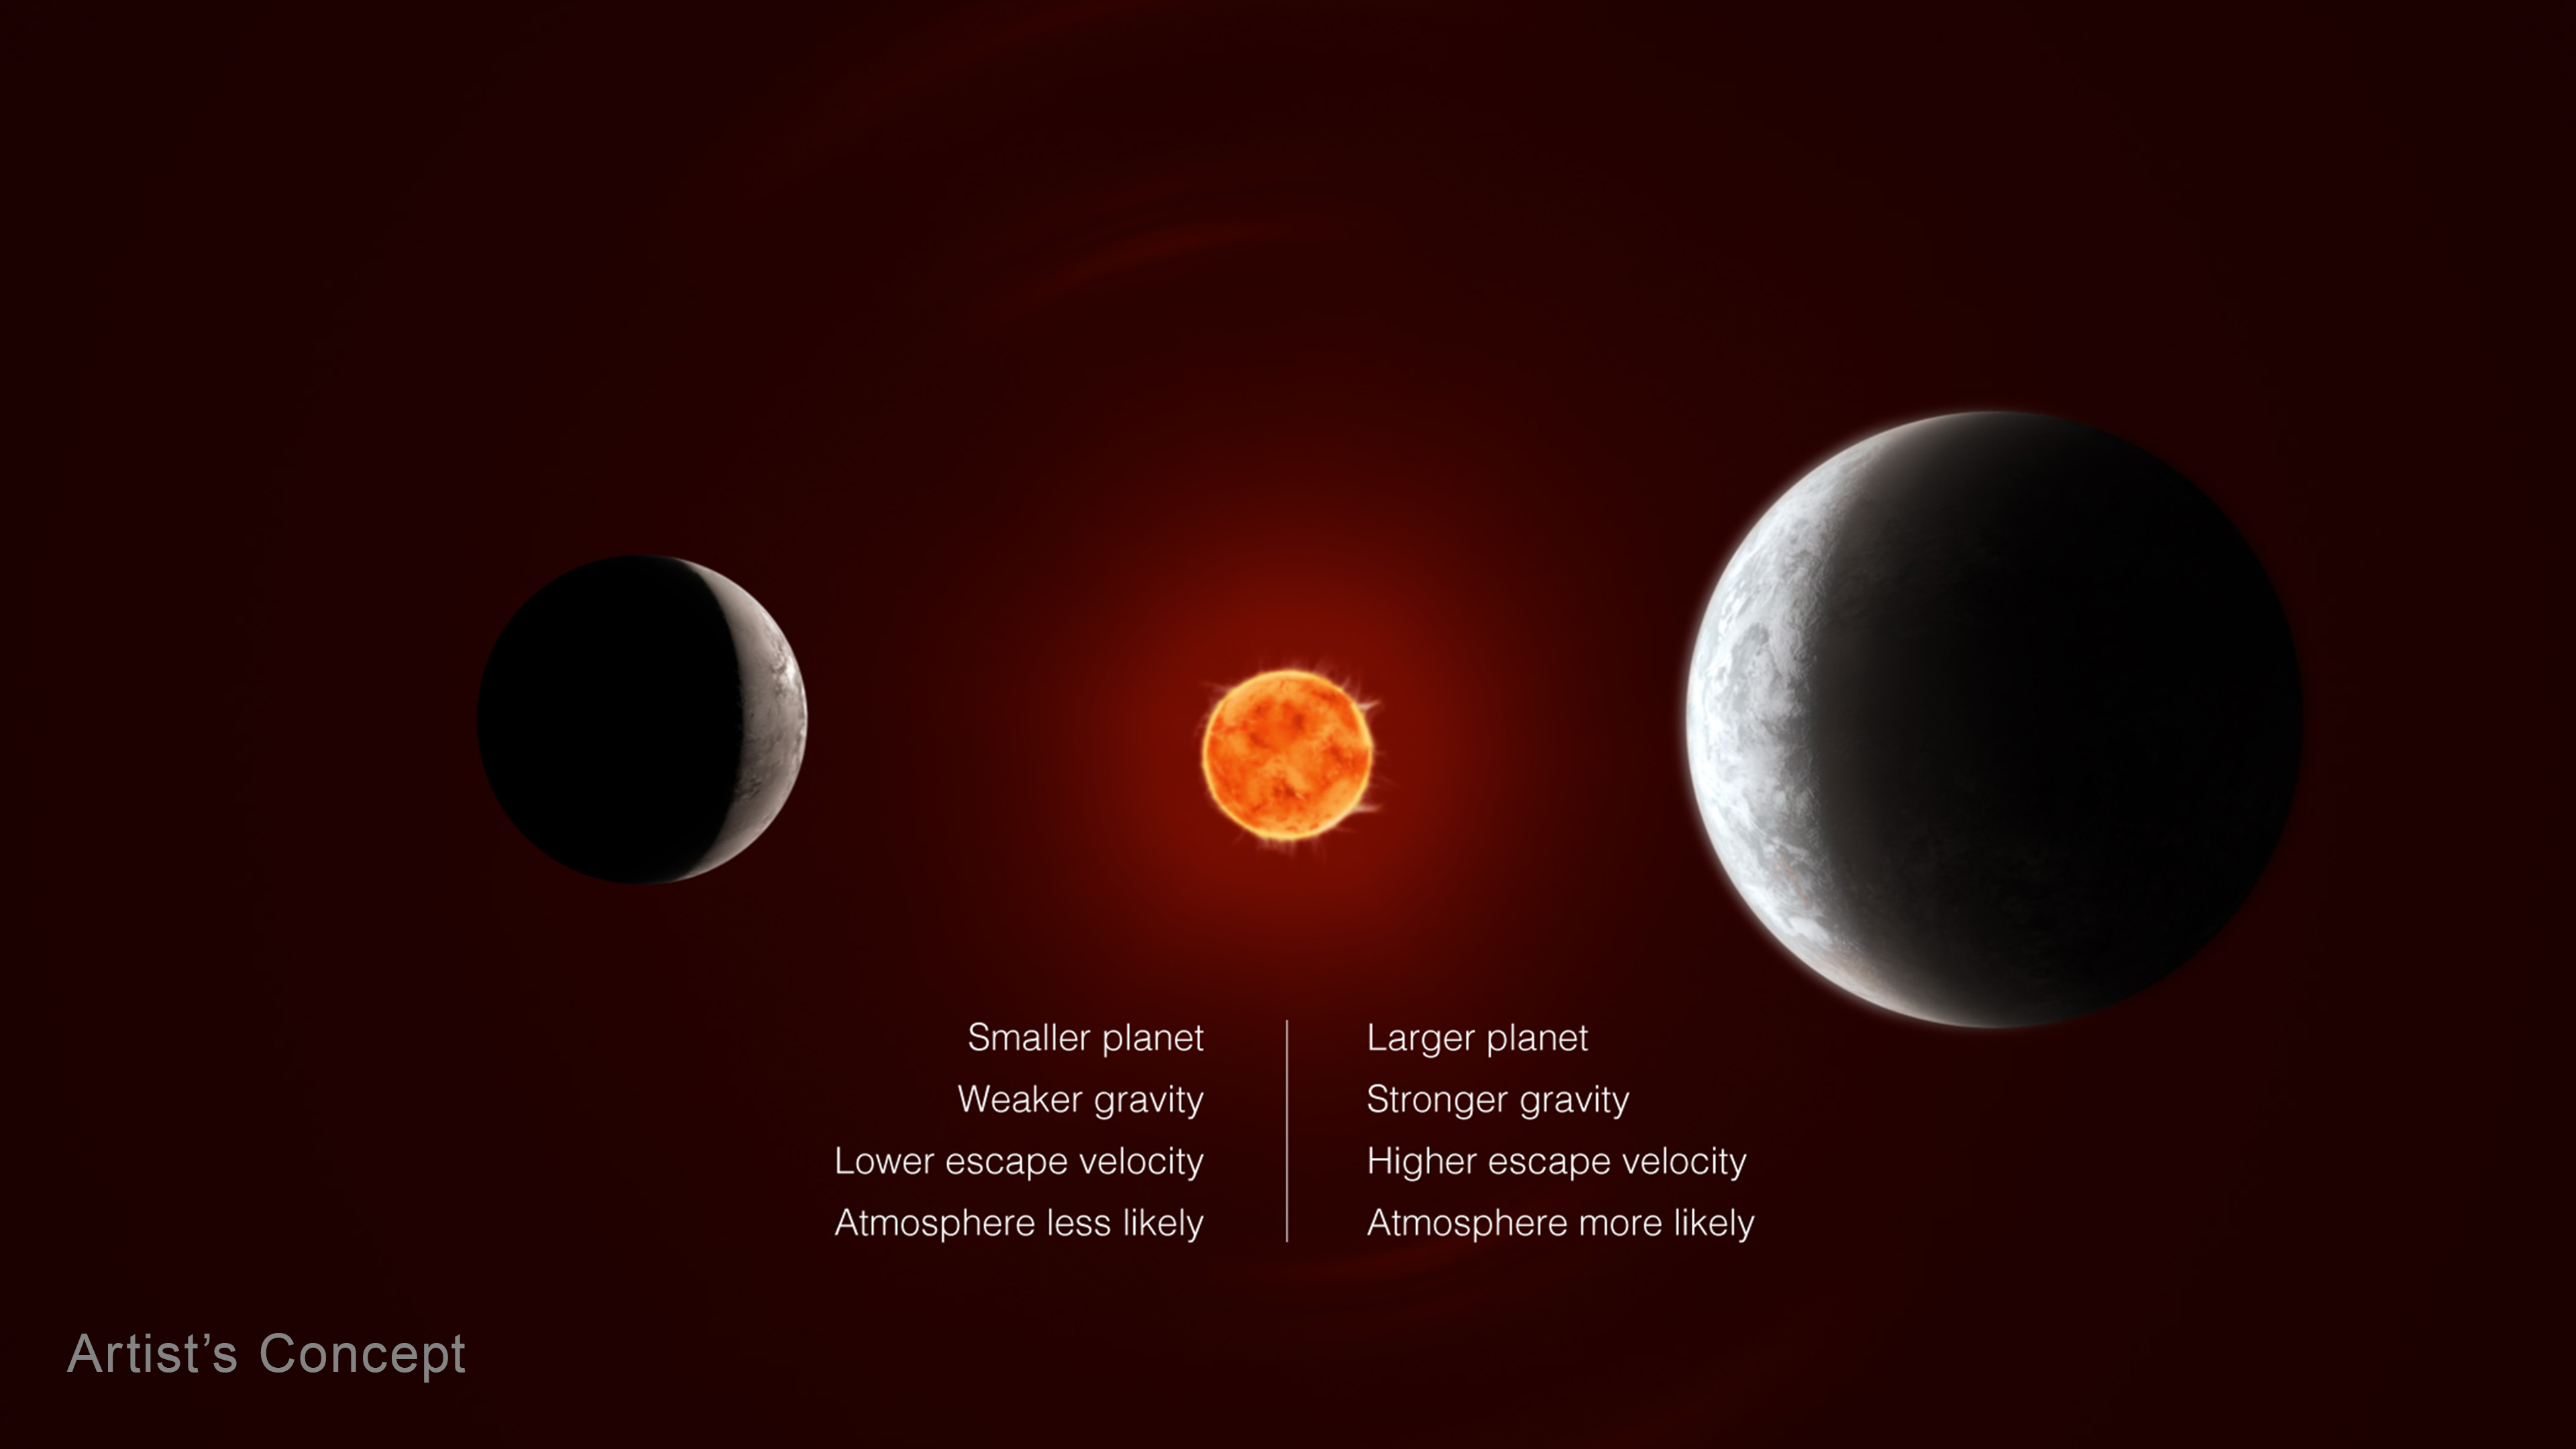

Which Planets Have an Atmosphere? Effect of Mass

If two planets are the same in every other way, the one with a stronger gravitational pull is more likely to have an atmosphere. The stronger a planet’s gravity is, the higher its escape velocity: the faster the gas molecules have to be moving to escape the planet’s gravity and fly out into space. This is one reason Earth has an atmosphere while the Moon does not: Earth and the Moon are located the same distance from the Sun and receive the same amount of energy, but the Moon is too small to hold onto an atmosphere.

Credit: Illustration: NASA, ESA, CSA, Joseph Olmsted (STScI), Andi James (STScI)